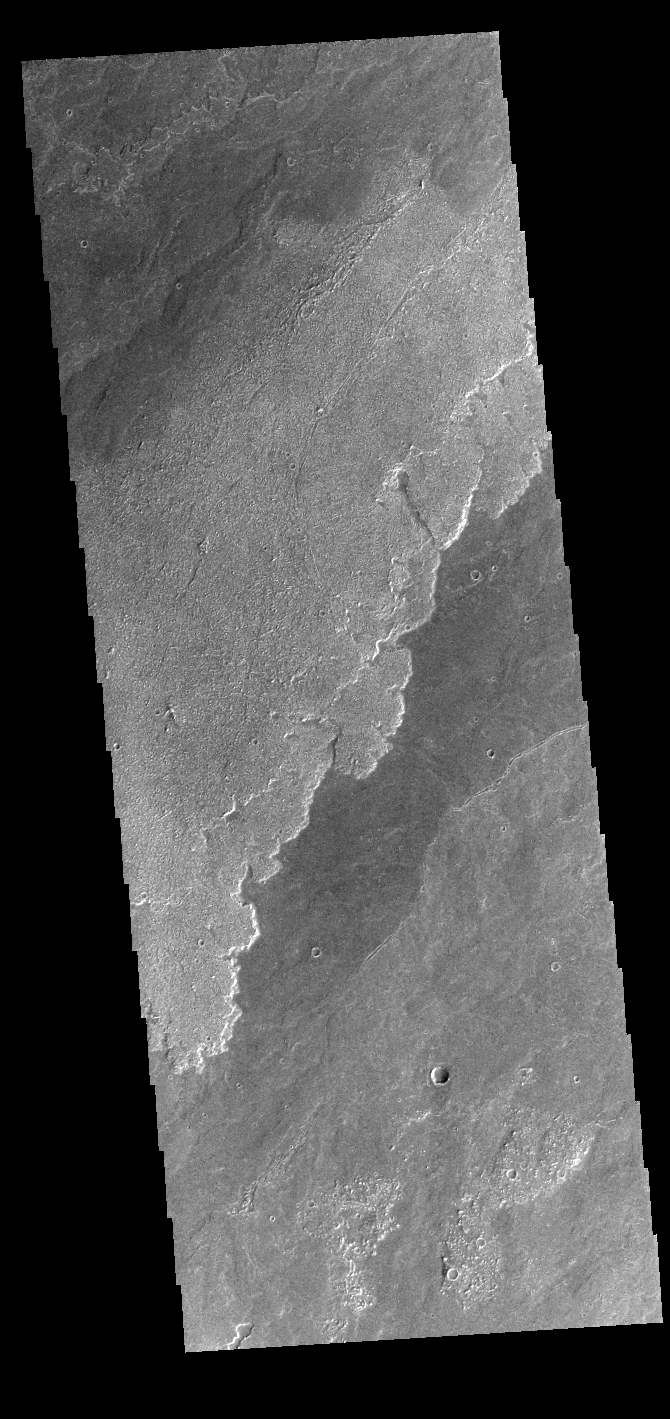

Daedalia Planum

Today’s VIS image shows a small portion of the immense lava flows that originated from Arsia Mons. Arsia Mons is the southernmost of the three large aligned volcanoes in the Tharsis region. Arsia Mons’ last eruption was 10s of million years ago. The different surface textures are created by differences in the lava viscosity and cooling rates. The lobate margins of each flow can be traced back to the start of each flow — or to the point where they are covered by younger flows. Flows in Daedalia Planum can be as long as 180 km (111 miles). For comparison the longest Hawaiian lava flow is only 51 km (˜31 miles) long. The total area of Daedalia Planum is 2.9 million square km – more than four times the size of Texas.

Credit: NASA/JPL-Caltech/ASU